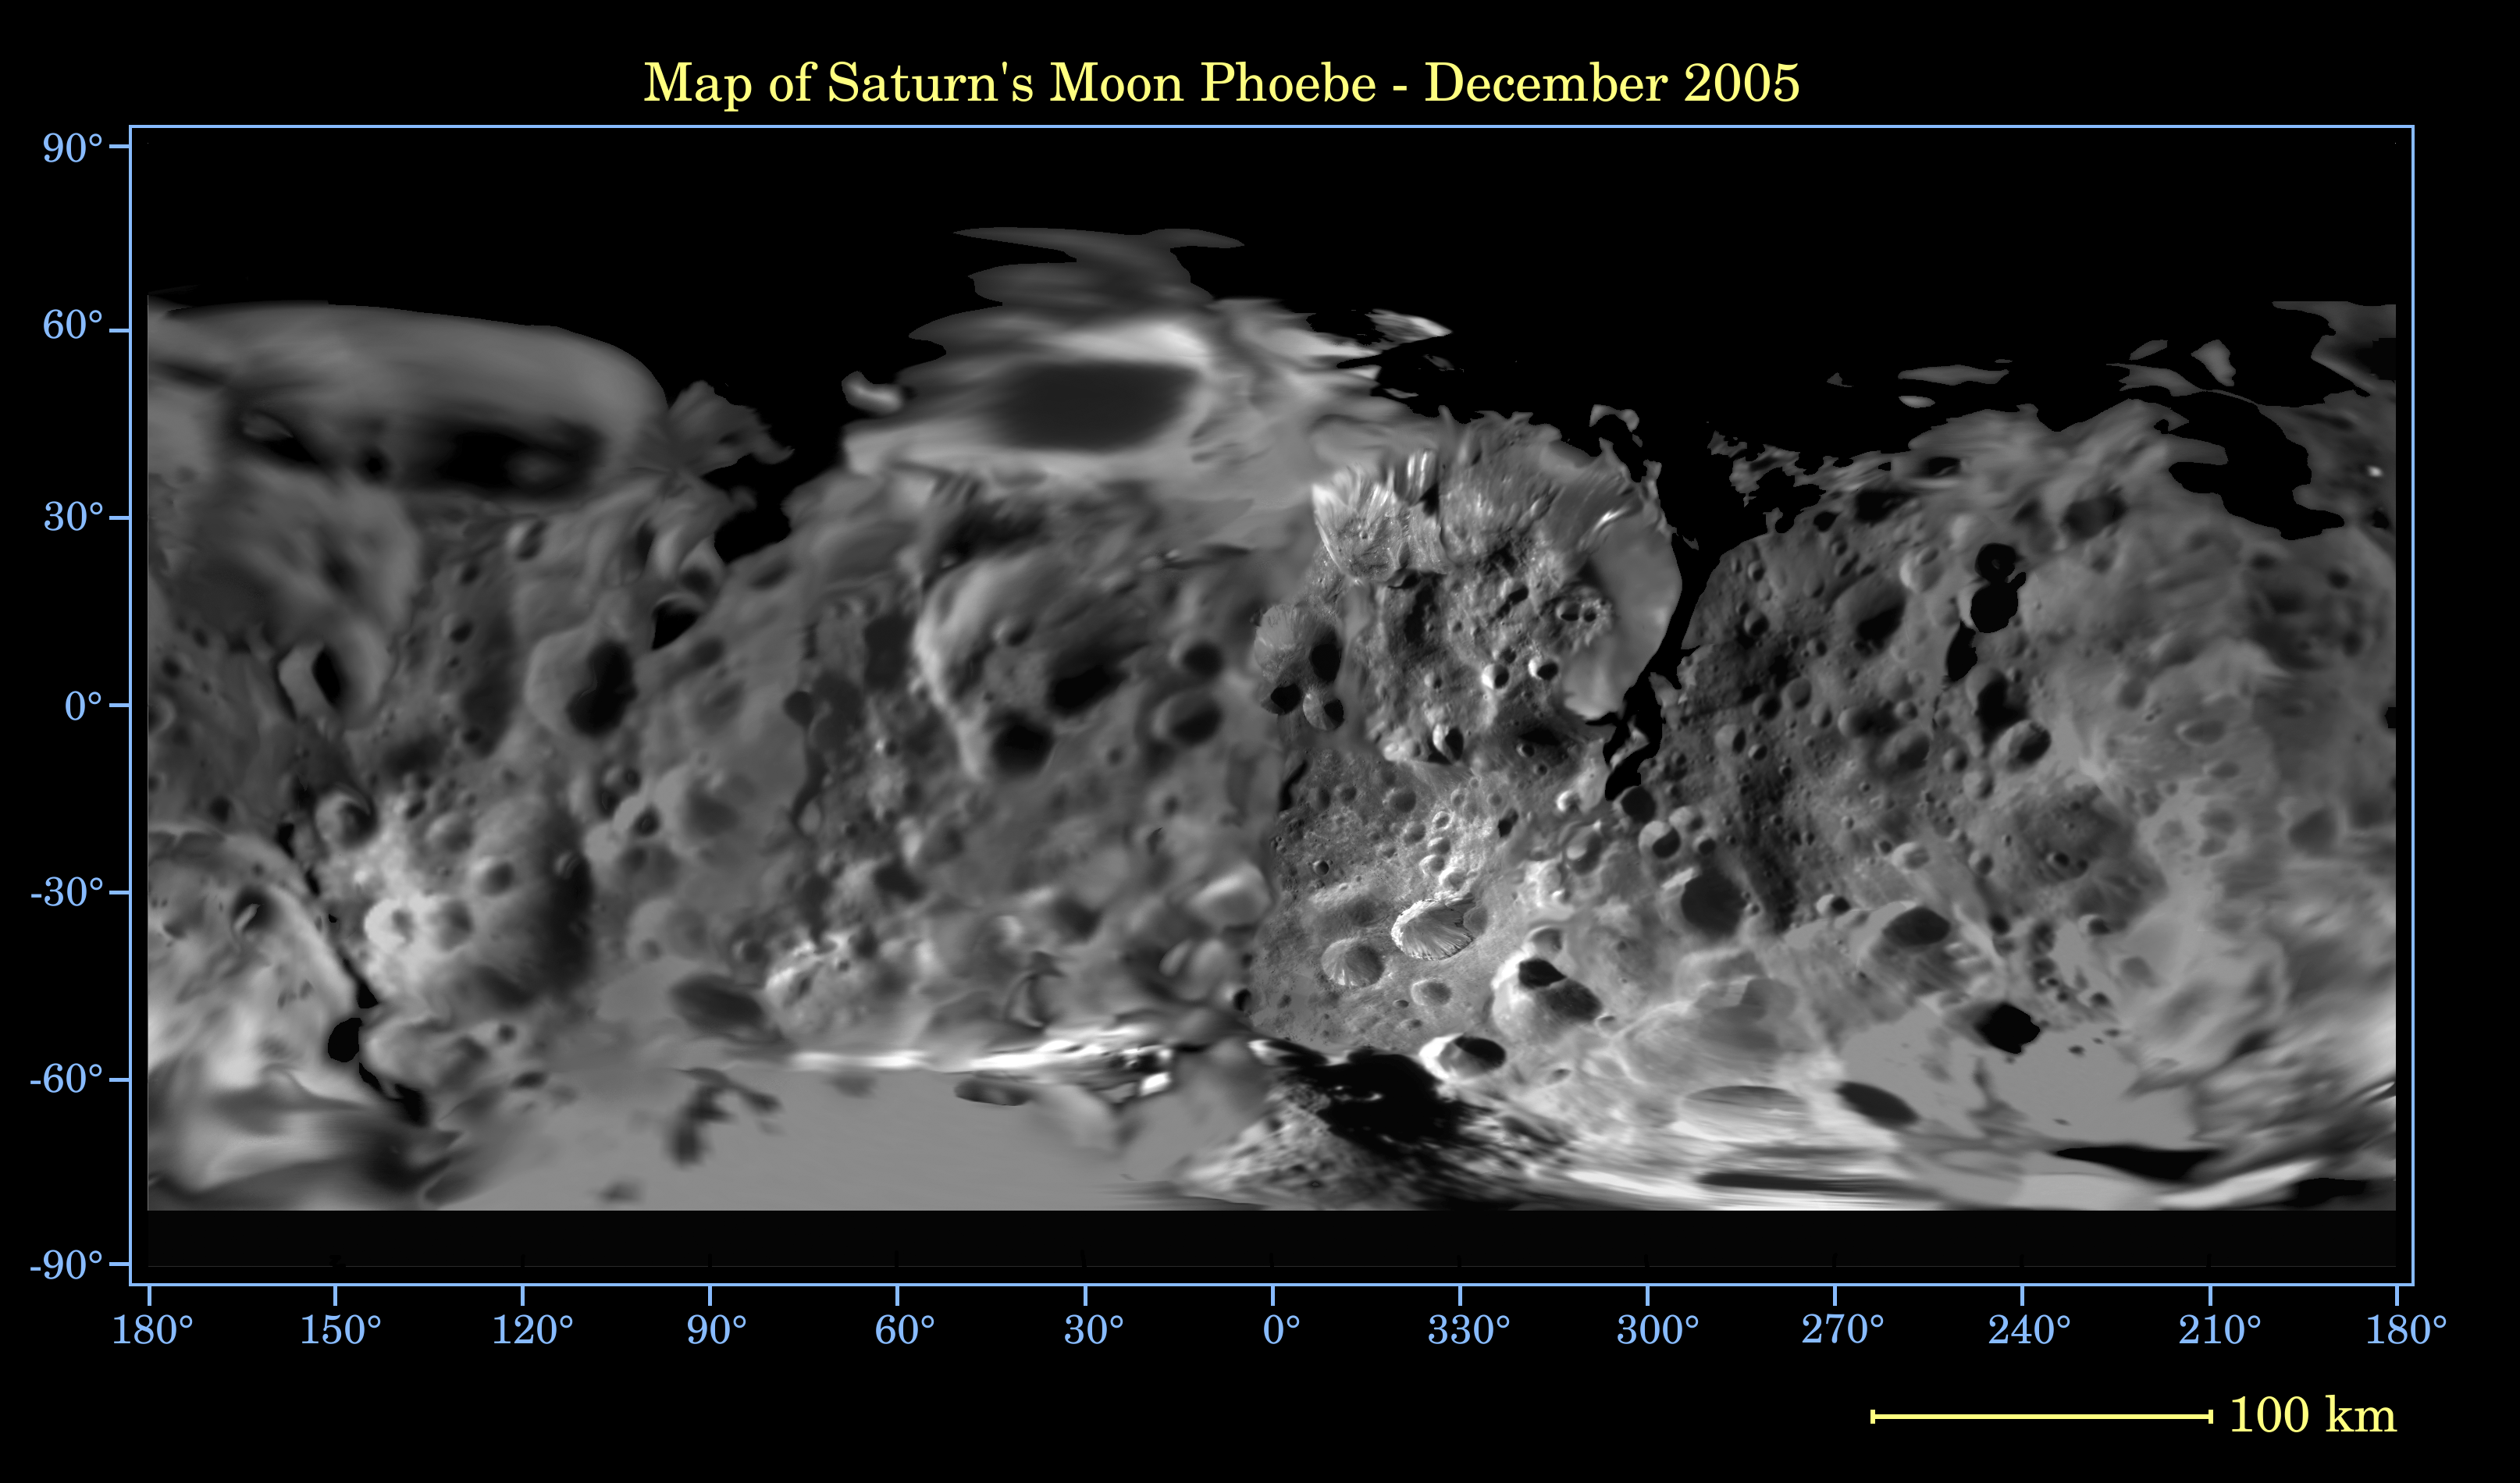

Map of Phoebe — December 2005

This global digital map of Saturn’s moon Phoebe was created using data taken during the Cassini spacecraft’s close flyby of the small moon in June 2004. The map is an equidistant projection and has a scale of 233 meters (764 feet) per pixel.

The mean radius of Phoebe used for projection of this map is 107 kilometers (66 miles). The resolution of the map is 8 pixels per degree.

The Cassini-Huygens mission is a cooperative project of NASA, the European Space Agency and the Italian Space Agency. The Jet Propulsion Laboratory, a division of the California Institute of Technology in Pasadena, manages the mission for NASA’s Science Mission Directorate, Washington, D.C. The Cassini orbiter and its two onboard cameras were designed, developed and assembled at JPL. The imaging operations center is based at the Space Science Institute in Boulder, Colo.

Credit: NASA/JPL/Space Science Institute